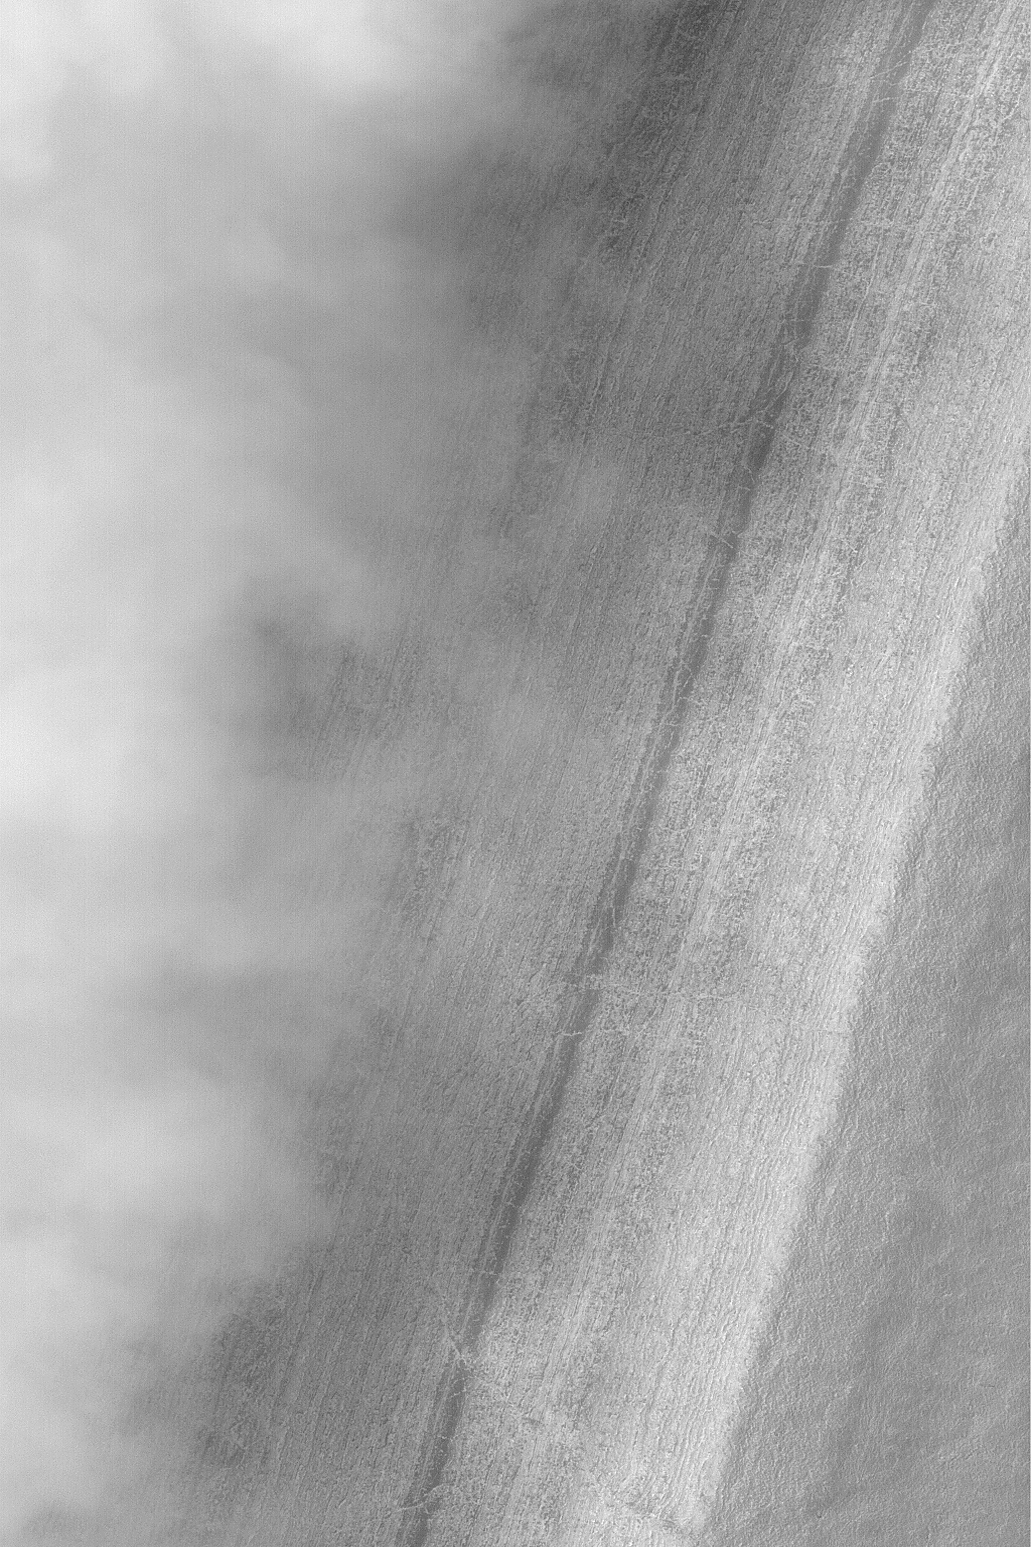

Chasma Australe Fog

MGS MOC Release No. MOC2-528, 29 October 2003

Fog is a common occurrence in some areas of the retreating south polar seasonal frost cap. Fogs are commonly banked-up against steep slopes or found inside defrosting craters. This Mars Global Surveyor (MGS) Mars Orbiter Camera (MOC) image captured mid-afternoon fog banked against the layered walls of Chasma Australe, a trough in the south polar region of Mars. The frost-covered layers of Chasma Australe can be seen on the right side of this image, the billowy fog is to the left. Sunlight illuminates this scene from the upper left. The fog, probably composed of water ice crystals, casts shadows on the chasm wall. This picture is located near 83.5°S, 257.9°W, and covers an area 3 km (1.9 mi) wide.

Credit: NASA/JPL/Malin Space Science Systems